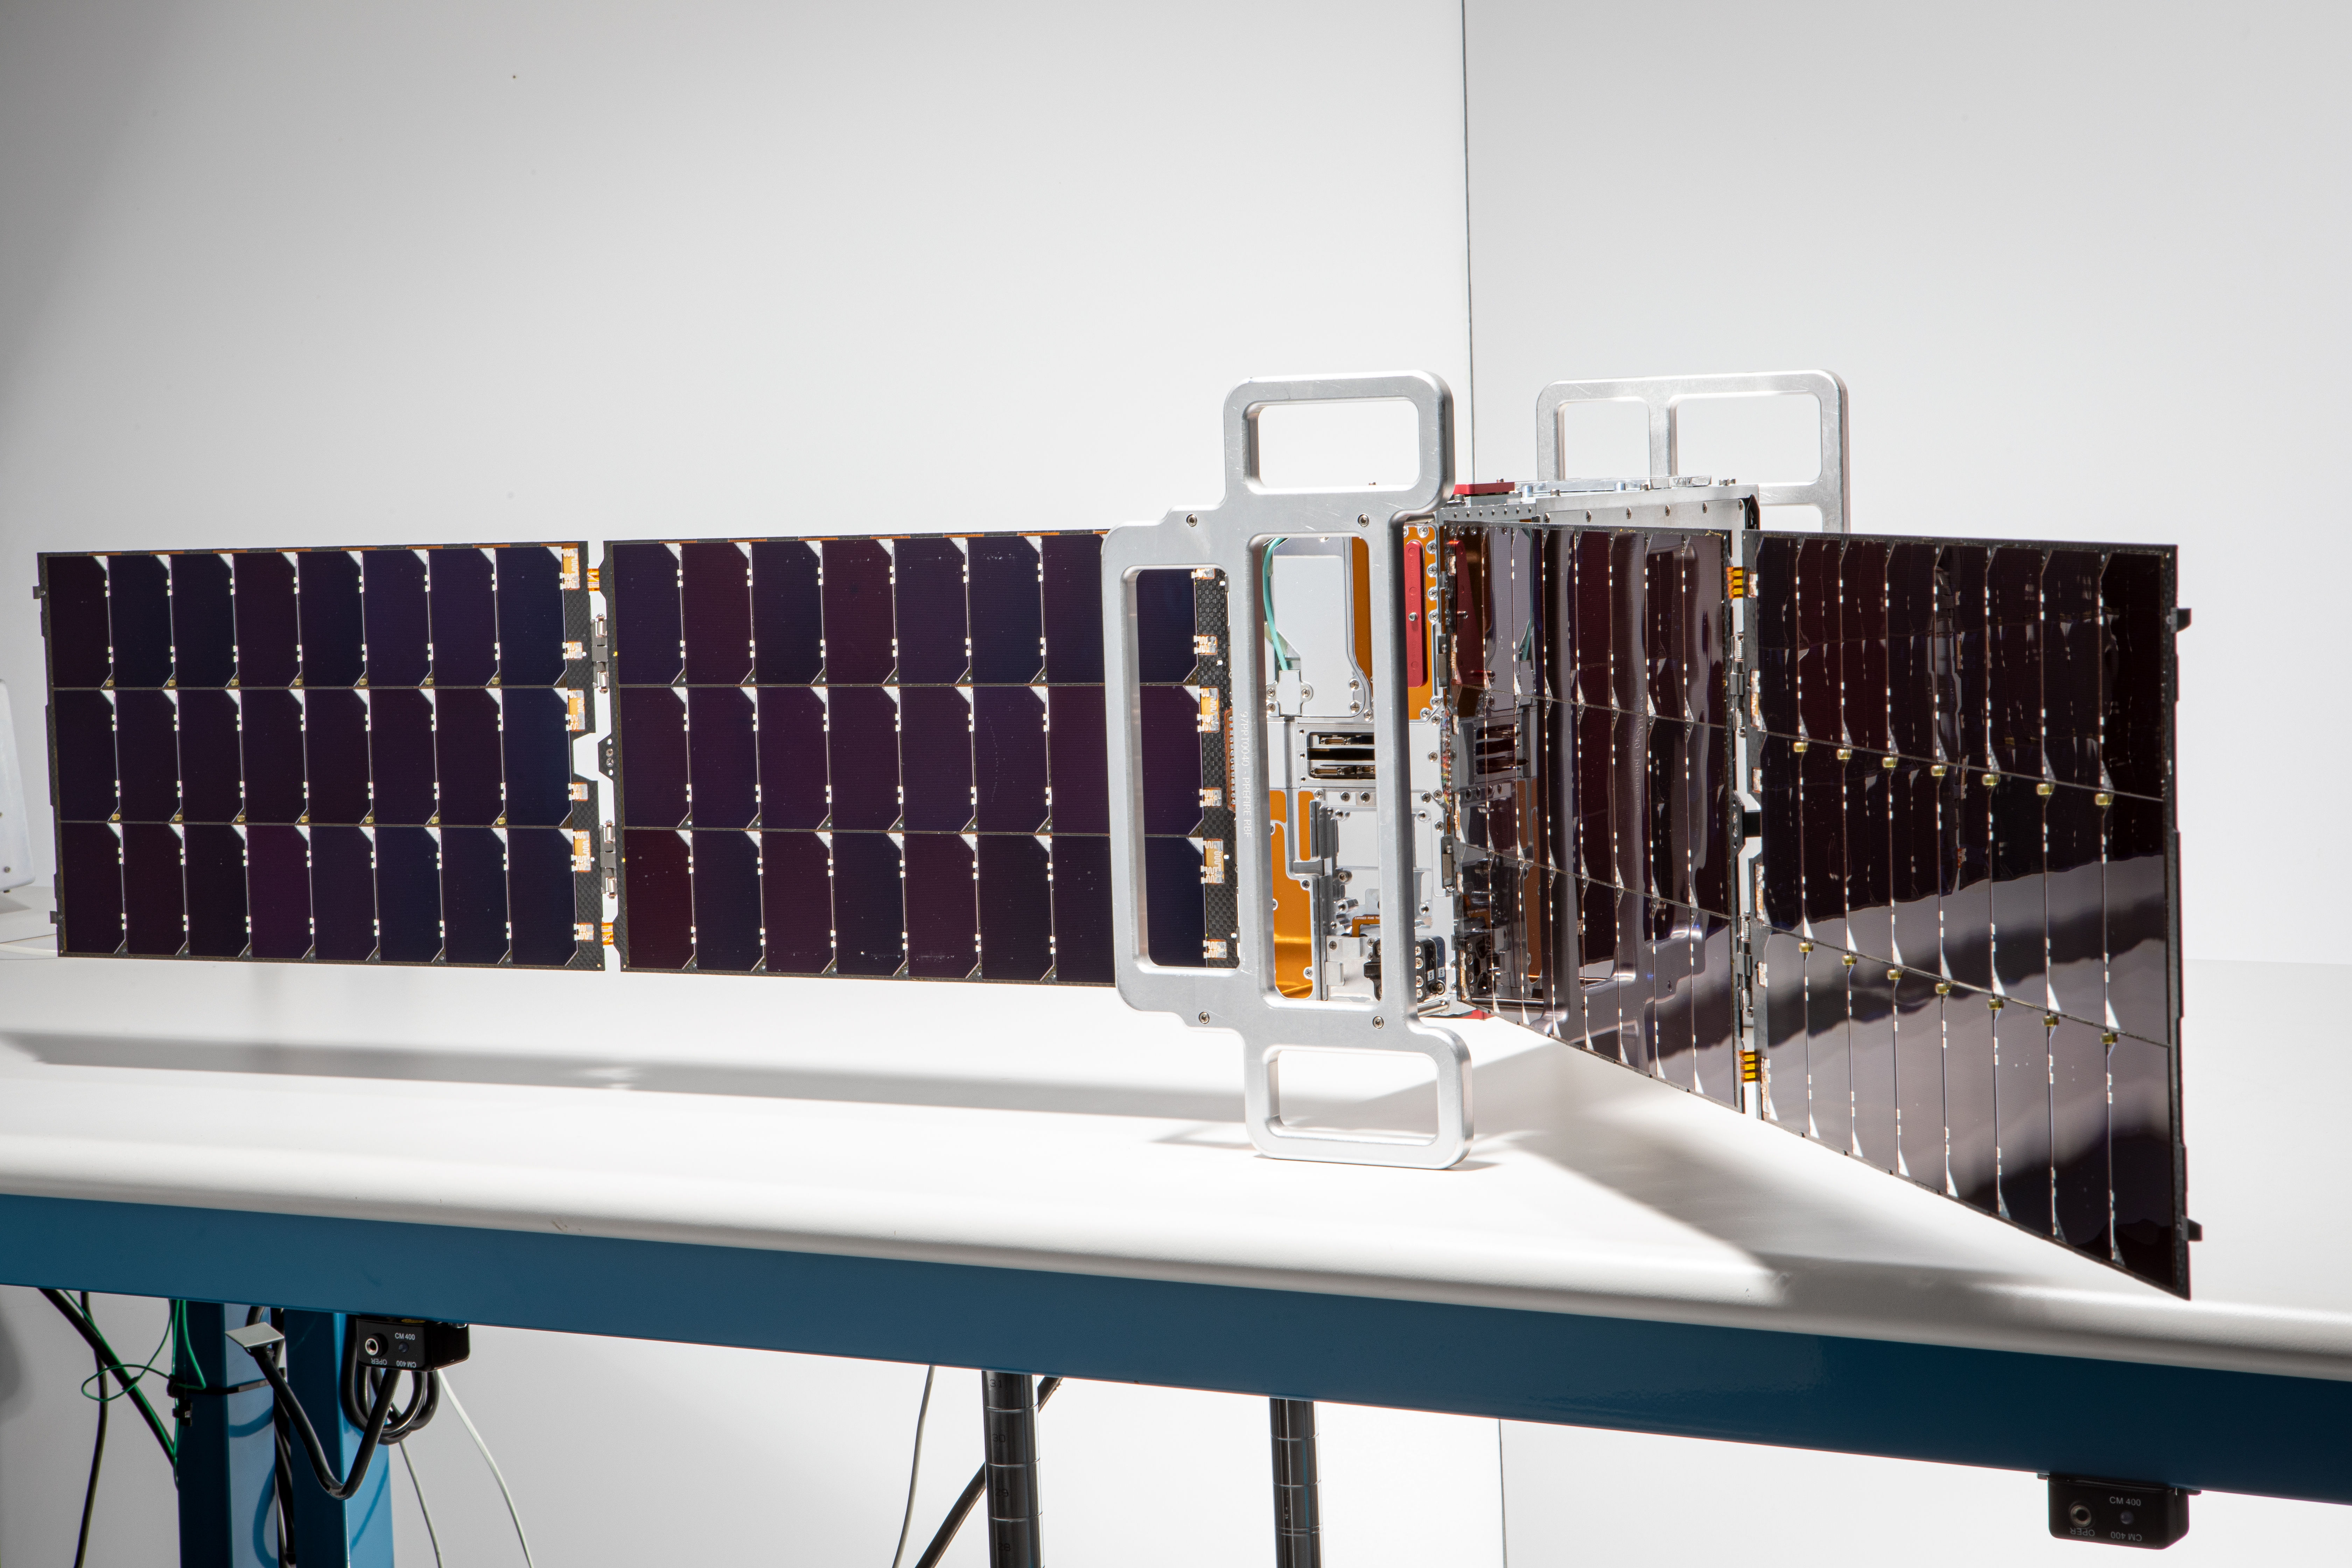

PREFIRE CubeSat Image

This image shows one of two shoebox-size satellites that make up NASA’s Polar Radiant Energy in the Far-InfraRed Experiment (PREFIRE) mission. PREFIRE will measure the amount of heat Earth emits into space from two of the coldest, most remote regions on the planet. Data from the cube satellites, or CubeSats, will improve computer models researchers use to predict how Earth’s ice, seas, and weather will change in a warming world.

Earth absorbs a lot of the Sun’s energy at the tropics, and weather and ocean currents transport that heat to the poles. Ice, snow, clouds, and other parts of the polar environment emit the heat into space, much of it in the form of far-infrared radiation. The difference between this incoming and outgoing heat helps to determines the planet’s temperature and drives a dynamic system of climate and weather.

But far-infrared emissions at the poles have never been systematically measured. This is where PREFIRE comes in. The crucial instrument on each spacecraft is a thermal infrared spectrometer, which will measure wavelengths of light in the far-infrared range.

The mission will help researchers gain a clearer understanding of when and where Earth’s poles emit far-infrared radiation, as well as how atmospheric water vapor and clouds influence the amount that escapes to space.

PREFIRE was jointly developed by NASA and the University of Wisconsin-Madison. A division of Caltech in Pasadena, California, NASA’s Jet Propulsion Laboratory manages the mission for the agency’s Science Mission Directorate and provided the spectrometers. Blue Canyon Technologies built the CubeSats, and the University of Wisconsin-Madison will process the data the instruments collect. The launch services provider is Rocket Lab USA Inc. of Long Beach, California.

Credit: NASA/JPL-Caltech